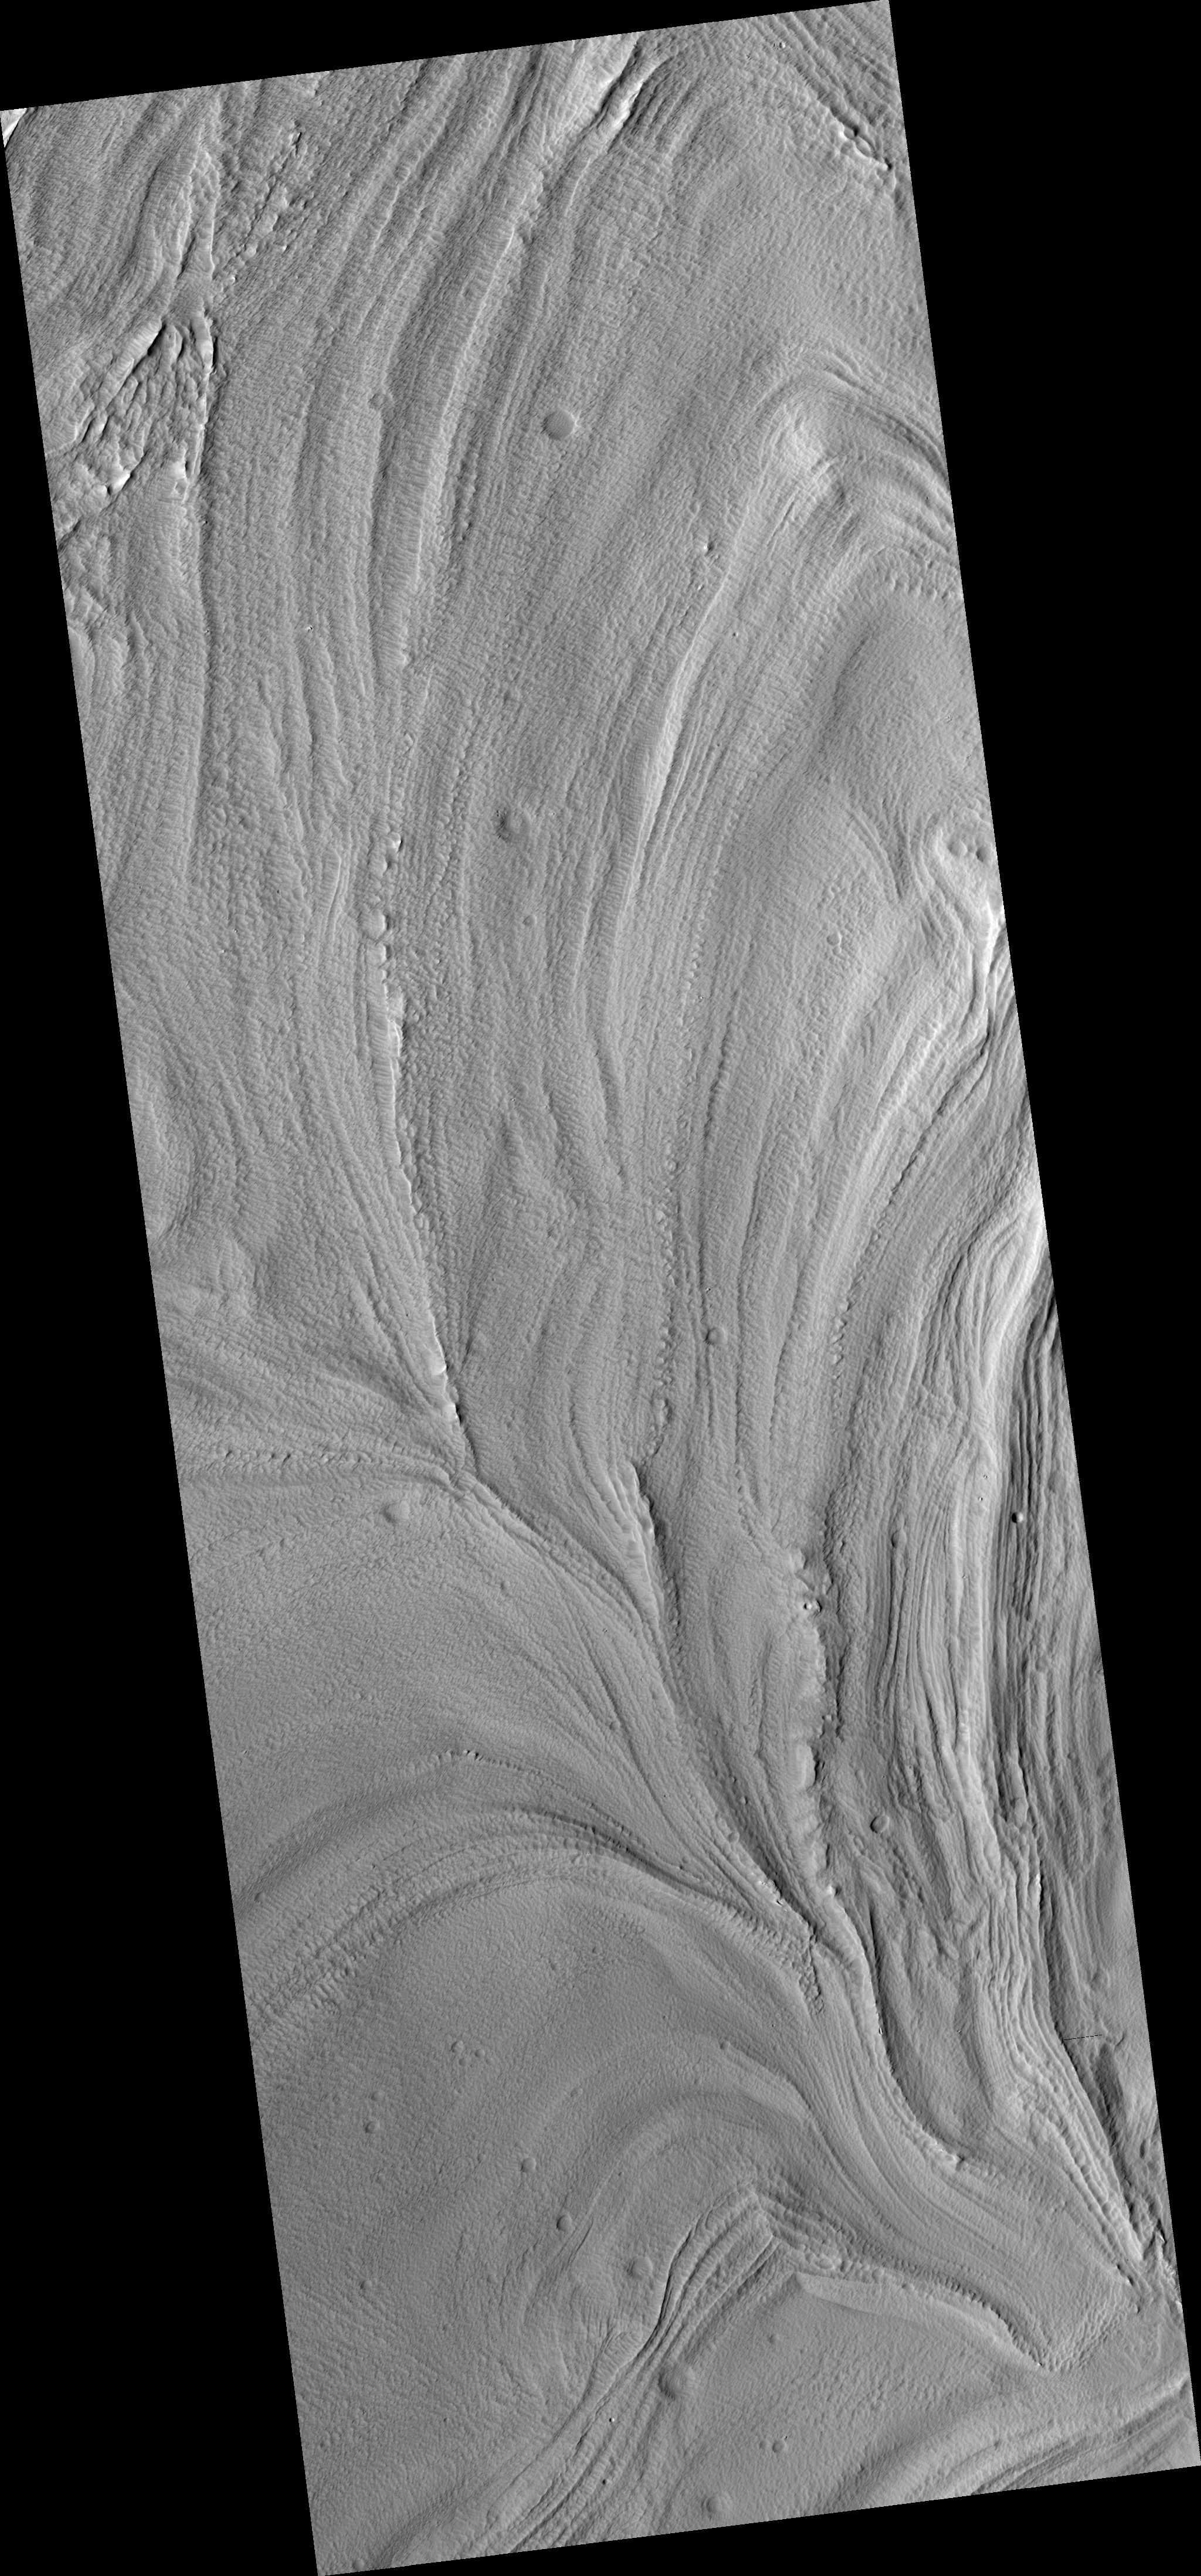

Glacier-Like Flow on Arsia Mons Flank

This HiRISE image (PSP_002922_1725) shows glacier-like flow in a depression in the flanks of Arsia Mons.

Arsia Mons is one of the large Martian volcanoes that sits near the equator on the Tharsis Rise. Downslope is towards the top left of the image, and flow is in this direction.

It is interesting to note that the depression being viewed is not directly radial from the volcano’s peak, but rather oriented approximately 45 degrees away from radial, along the flanks of the volcano.

The pitted texture of the material suggests that sublimation is occurring or has occurred. Sublimation is when a substance, such as water ice, goes directly from a solid state to a gaseous state without going through an intermediate liquid phase. The surface temperature and pressure on Mars are such that water in ice-rich material can easily sublimate leaving behind a depression where the volatiles were removed.

It is possible that the flow features in this image are relict glaciers. The flow lobes and surface lineations are similar to those found on glaciers on Earth. The merging of the lobes seen in the bottom of the image and the subimage (approximately 3.2 km across) implies that multiple walls are shedding material.

It’s possible that the flanks of Arsia Mons contain ice-rich material possibly deposited during a different obliquity (tilt of Mars’ spin axis) or climate regime.

Observation Toolbox
Acquisition date: 3 March 2007
Local Mars time: 3:49 PM
Degrees latitude (centered): -7.3°
Degrees longitude (East): 236.2°
Range to target site: 276.7 km (179.9 miles)
Original image scale range: 27.7 cm/pixel (with 1 x 1 binning) so objects ~83 cm across are resolved
Map-projected scale: 25 cm/pixel and north is up
Map-projection: EQUIRECTANGULAR
Emission angle: 22.9°
Phase angle: 34.1°
Solar incidence angle: 57°, with the Sun about 33° above the horizon
Solar longitude: 198.7°, Northern Autumn

NASA’s Jet Propulsion Laboratory, a division of the California Institute of Technology in Pasadena, manages the Mars Reconnaissance Orbiter for NASA’s Science Mission Directorate, Washington. Lockheed Martin Space Systems, Denver, is the prime contractor for the project and built the spacecraft. The High Resolution Imaging Science Experiment is operated by the University of Arizona, Tucson, and the instrument was built by Ball Aerospace and Technology Corp., Boulder, Colo.

Credit: NASA/JPL/Univ. of Arizona